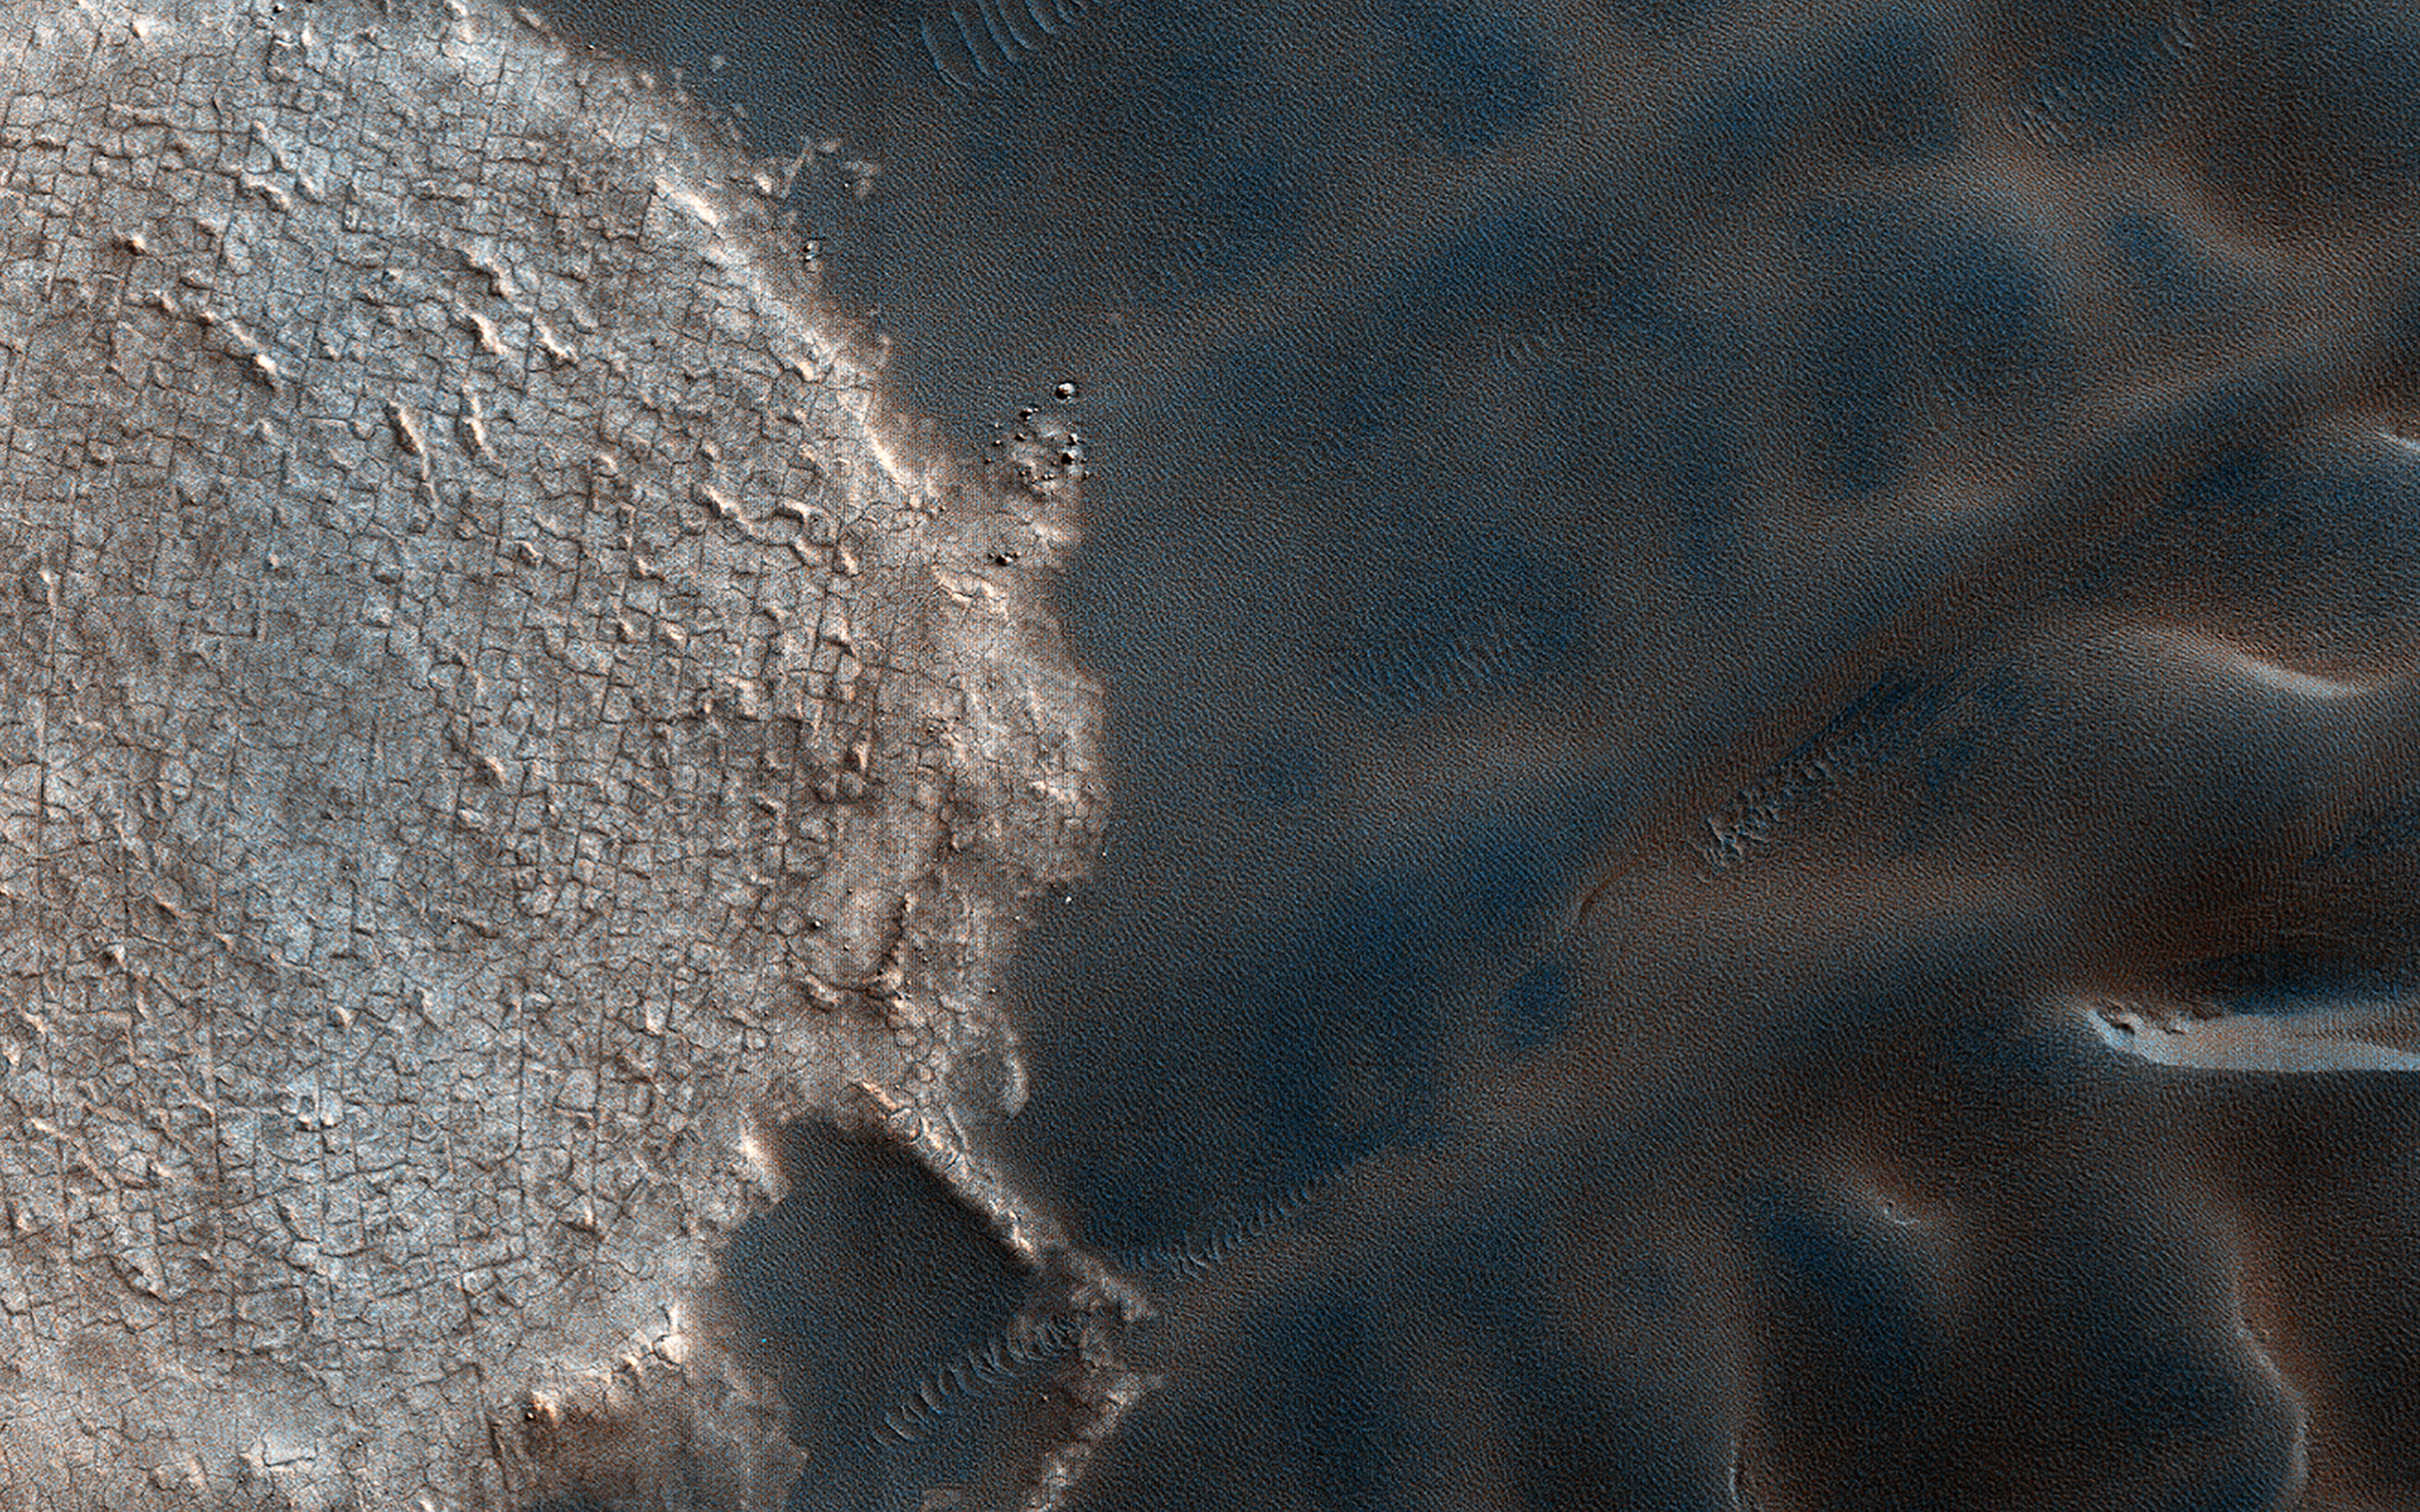

Marvelous Martian Mega-Ripples

Mega-ripples are distinct wind-driven formations that occur on the surface of Earth and Mars, often with sizes between that of smaller ripples and larger dunes. Based on their shapes and examples of fractured crests in some areas, mega-ripples are thought to be largely inactive relics of past climates. Thanks to repeat coverage by HiRISE, we can tell that some mega-ripple fields are active and migrating alongside dunes and ripples.

In a down-wind perspective view we can see mega-ripples collecting along the flanks of the dark sand dunes near the North Polar deposits. A closer look illustrates the fine scale details of some active mega-ripples during the summer.

Landforms across these North Polar latitudes become ice-cemented when wintertime carbon dioxide ice buries dunes. Then the ice sublimates through the northern spring until dunes and mega-ripples become “frost free” and mobile by summer. It is these summertime seasonal winds that drive the enhanced activity of migrating mega-ripples of the North Polar region.

The map is projected here at a scale of 25 centimeters (9.8 inches) per pixel. (The original image scale is 32.0 centimeters [12.6 inches] per pixel [with 1 x 1 binning]; objects on the order of 96 centimeters [37.8 inches] across are resolved.) North is up.

This is a stereo pair with ESP_053384_2640.

The University of Arizona, in Tucson, operates HiRISE, which was built by Ball Aerospace & Technologies Corp., in Boulder, Colorado. NASA’s Jet Propulsion Laboratory, a division of Caltech in Pasadena, California, manages the Mars Reconnaissance Orbiter Project for NASA’s Science Mission Directorate, Washington.

Credit: NASA/JPL-Caltech/University of Arizona